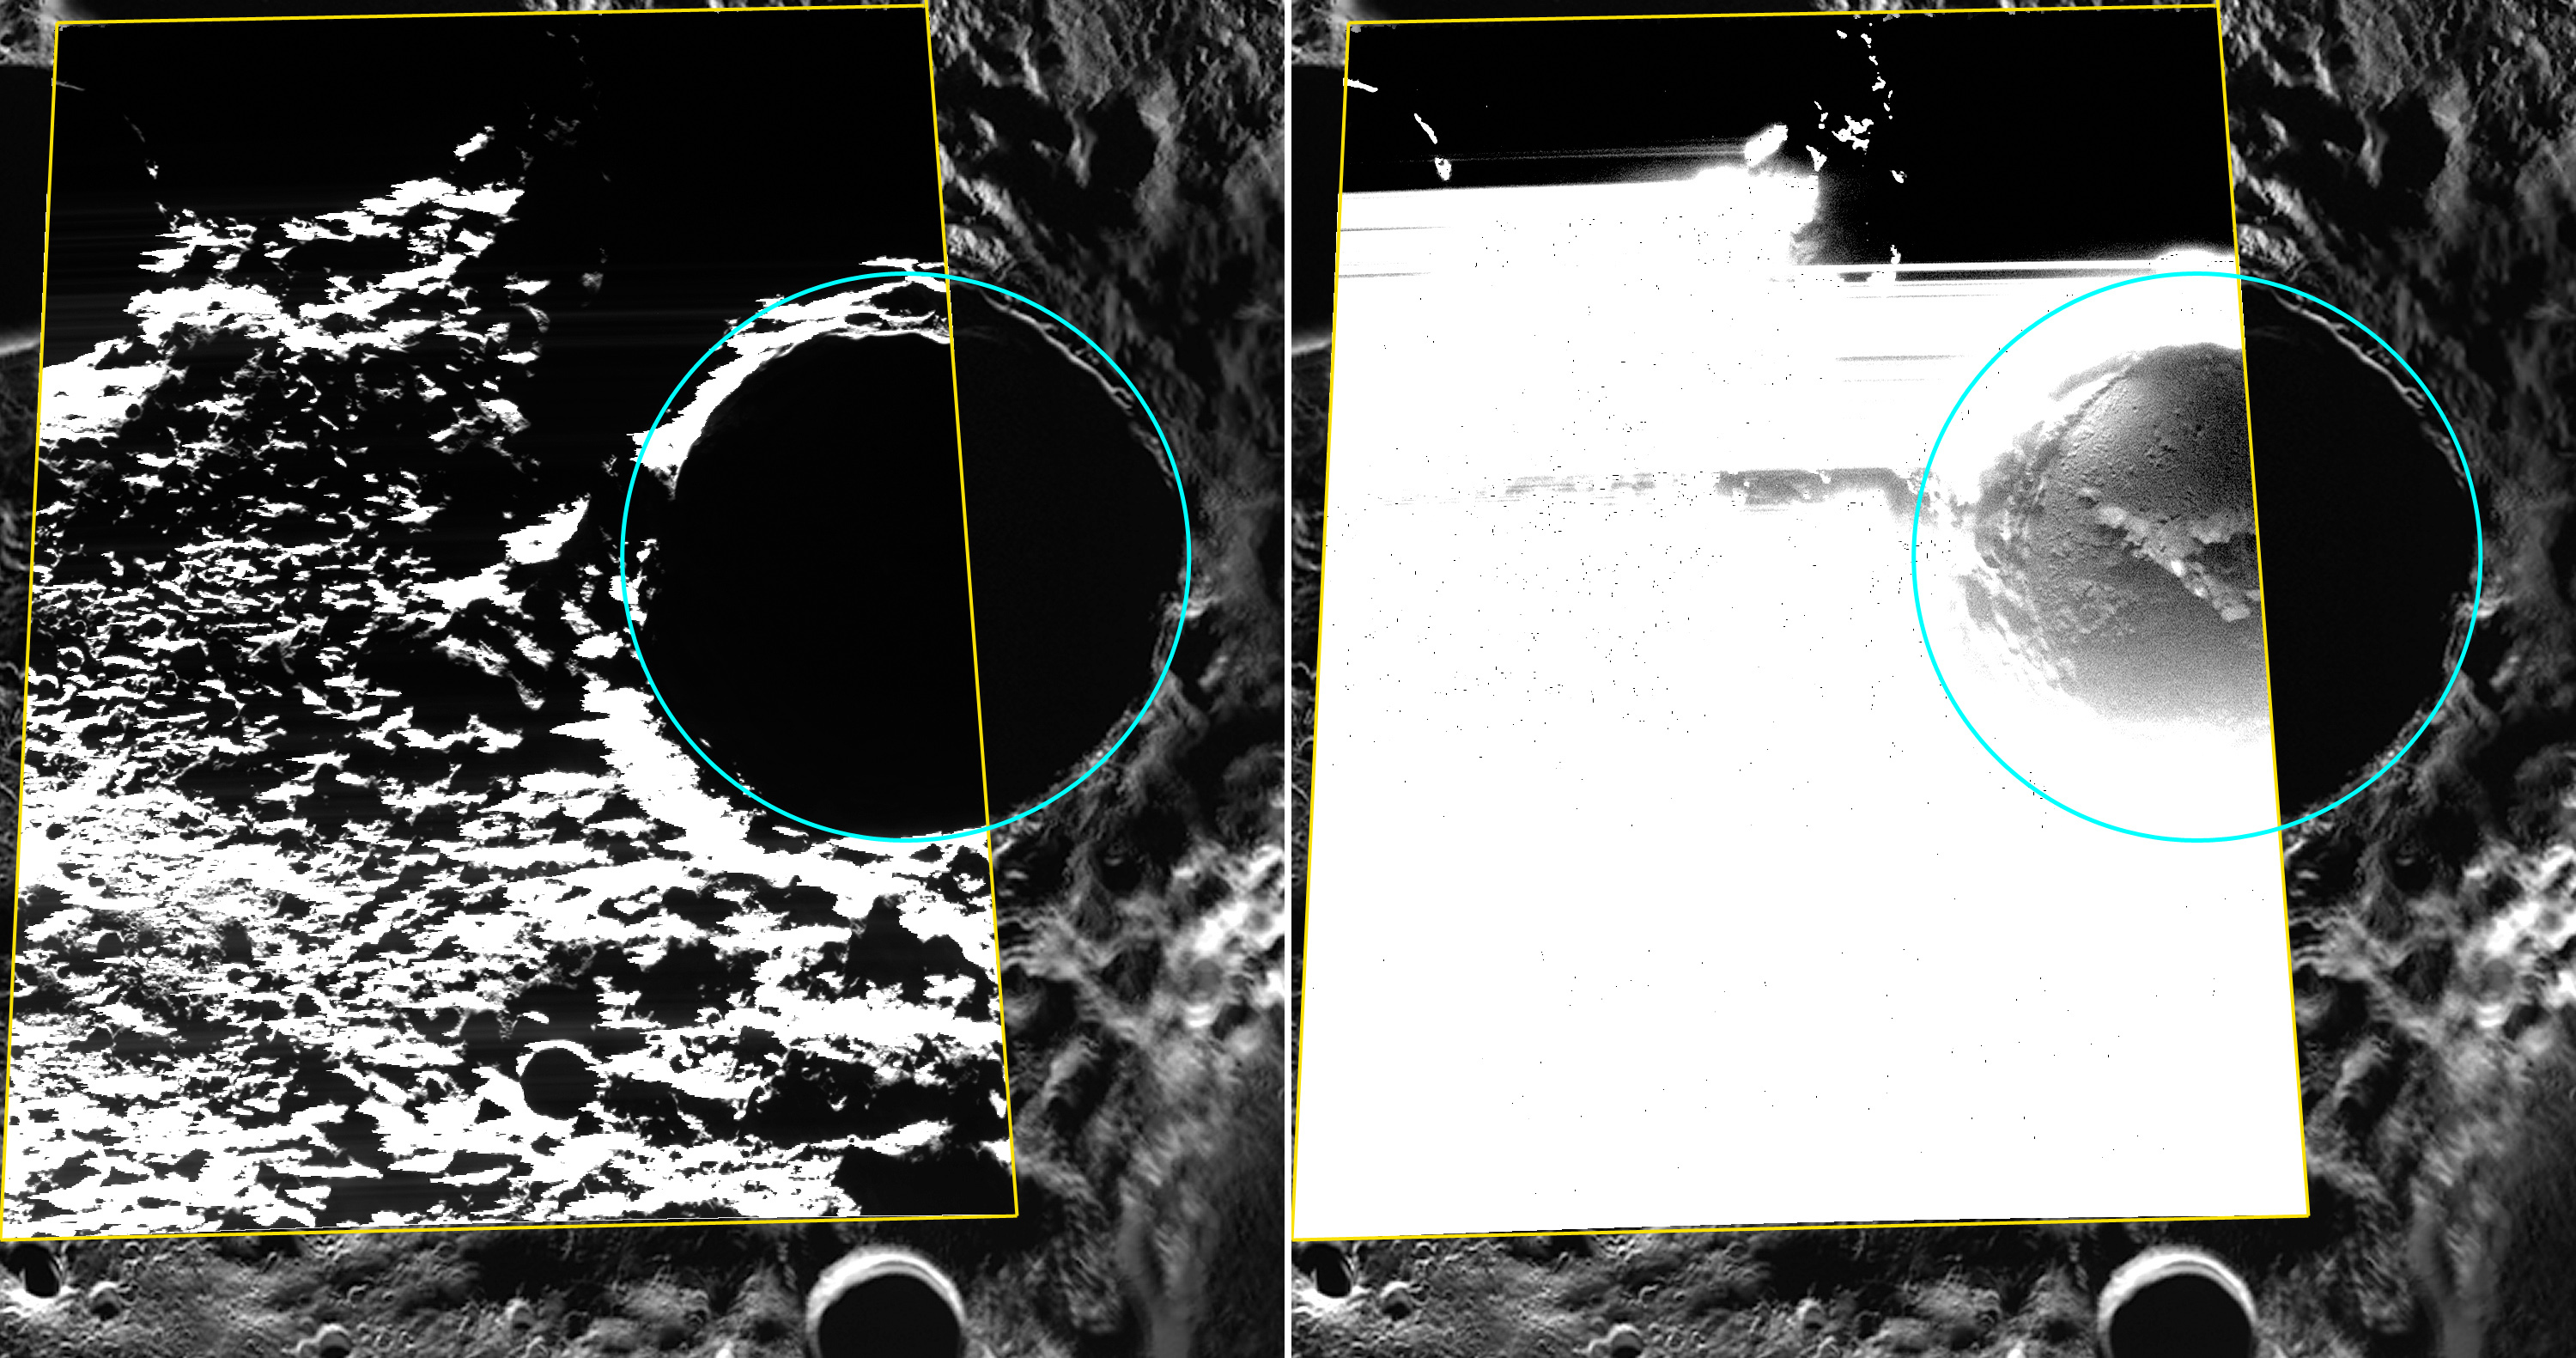

Seeing in the Dark

Kandinsky crater is located near Mercury’s north pole and shows evidence for hosting water ice. The floor of Kandinsky is in permanent shadow and never receives direct sunlight, keeping it very cold. However, by using sunlight scattered off the crater’s walls and the WAC broadband clear filter, MDIS was able to capture this image that reveals the details of the shadowed surface! The WAC broadband image is shown on the left, outlined in yellow and overlain on an MDIS polar mosaic. The view on the right shows the same image but with the brightness and contrast stretched to show the details of the crater’s shadowed floor. Read more about the recently published study using this image and others in this news story.

This image was acquired as part of MDIS’s campaign to image within regions of permanent shadow in ice-bearing polar craters. Imaging with the WAC broadband clear filter, which has a bandwidth of 600 nanometers and is used for calibration imaging of stars, has the potential to reveal details of shadowed surfaces that are weakly illuminated by scattered sunlight. A variety of image exposure times and viewing conditions are employed to maximize the opportunity to resolve surface features of areas in permanent shadow.

Date acquired: August 13, 2013
Image Mission Elapsed Time (MET): 18679693
Image ID: 4621866
Instrument: Wide Angle Camera (WAC) of the Mercury Dual Imaging System (MDIS)
WAC filter: 2 (700 nanometers)
Center Latitude: 88.84°
Center Longitude: 72.34° E
Scale: Kandinsky crater (outlined in cyan) has a diameter of 60 km (37 miles)
Projection: Polar stereographic about the north pole, with 180° E to the top

The MESSENGER spacecraft is the first ever to orbit the planet Mercury, and the spacecraft’s seven scientific instruments and radio science investigation are unraveling the history and evolution of the Solar System’s innermost planet. During the first two years of orbital operations, MESSENGER acquired over 150,000 images and extensive other data sets. MESSENGER is capable of continuing orbital operations until early 2015.

For information regarding the use of images, see the MESSENGER image use policy.

Credit: NASA/Johns Hopkins University Applied Physics Laboratory/Carnegie Institution of Washington